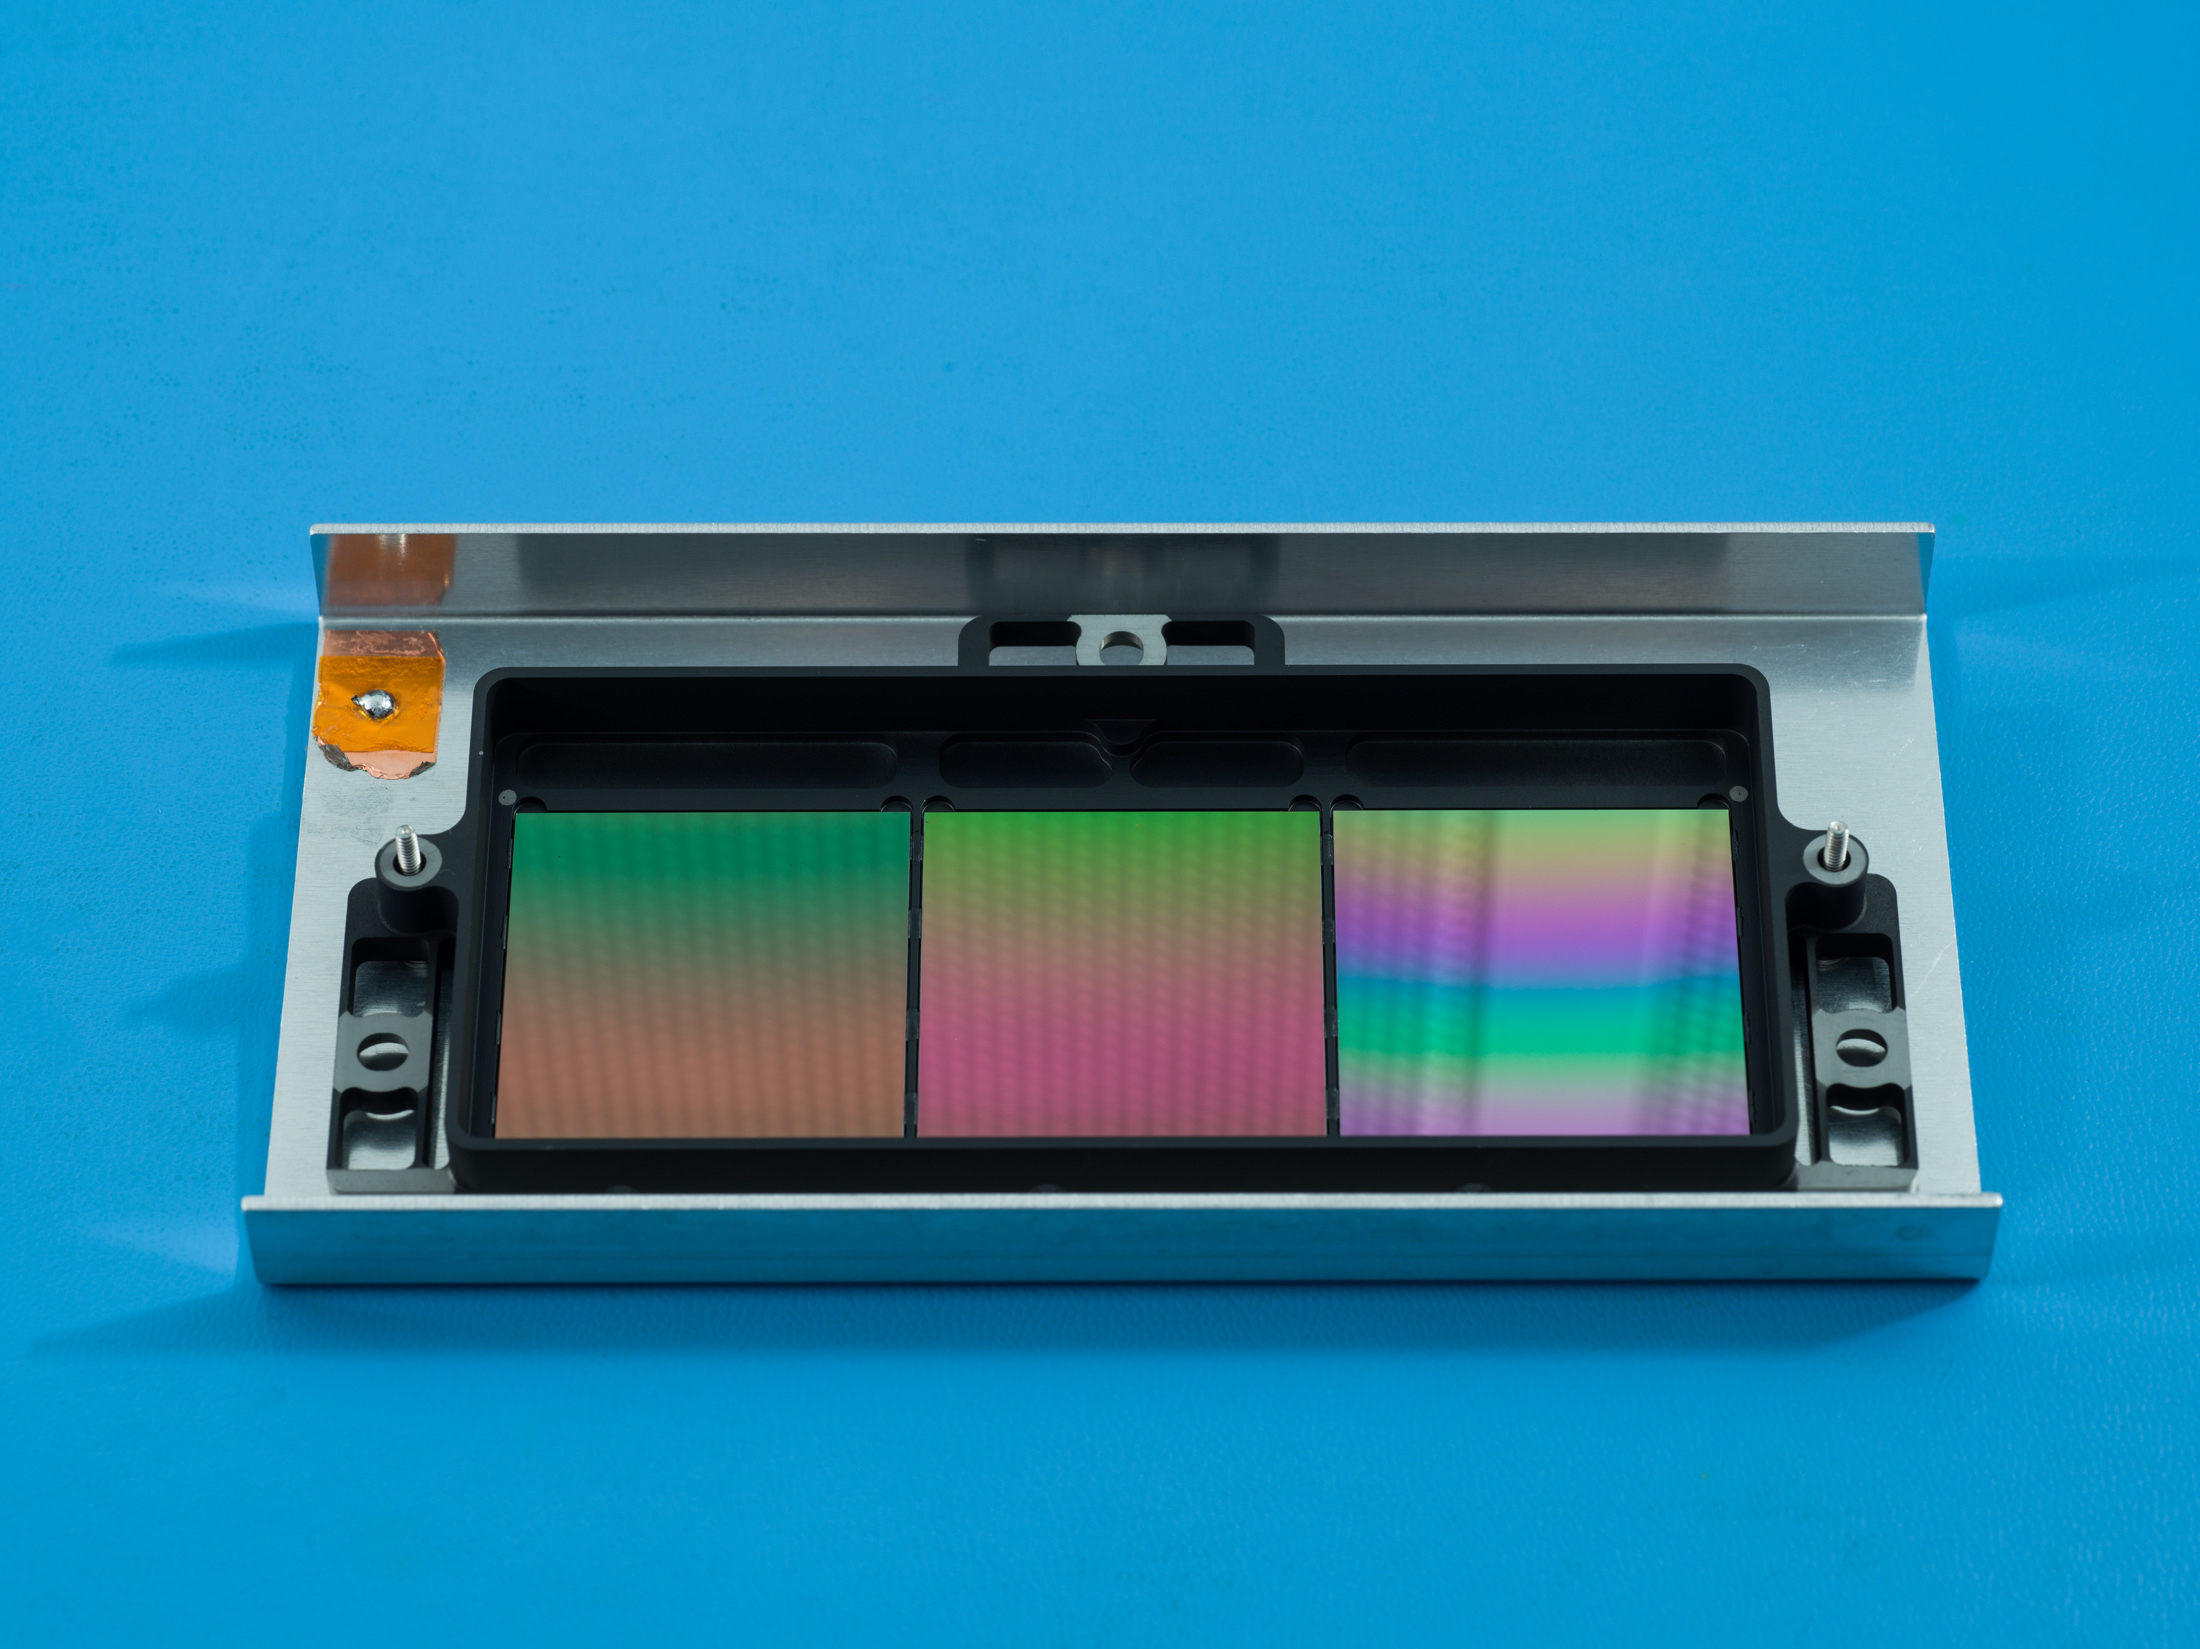

SPHEREx Detector Filters

NASA’s SPHEREx mission will use these filters to conduct spectroscopy, a technique that lets scientists measure individual wavelengths of light from a source, which can reveal information such as the chemical composition of the object or how far away it is.

Each about the size of a cracker, the filters appear iridescent to the naked eye. The filters have multiple segments that block all but one specific wavelength of infrared light. Every object SPHEREx images will be observed by each segment, enabling scientists to see the specific infrared wavelengths emitted by every star or galaxy the telescope views. In total, SPHEREx can observe more than 100 distinct wavelengths.

Short for Specto-Photometer for the History of the Universe, Epoch of Reionization and Ices Explorer, SPHEREx will create a map of the cosmos like no other, imaging the entire sky and gathering information about millions of galaxies. With this map, scientists will study what happened in the first fraction of a second after the big bang, the history of galaxy evolution, and the origins of water in planetary systems in our galaxy.

SPHEREx is managed by JPL for NASA’s Astrophysics Division within the Science Mission Directorate in Washington. Ball Aerospace built the telescope and will supply the spacecraft bus. The science analysis of the SPHEREx data will be conducted by a team of scientists located at 10 institutions across the U.S. and in South Korea. Data will be processed and archived at IPAC at Caltech. The SPHEREx data set will be publicly available.

Credit: NASA/JPL-Caltech